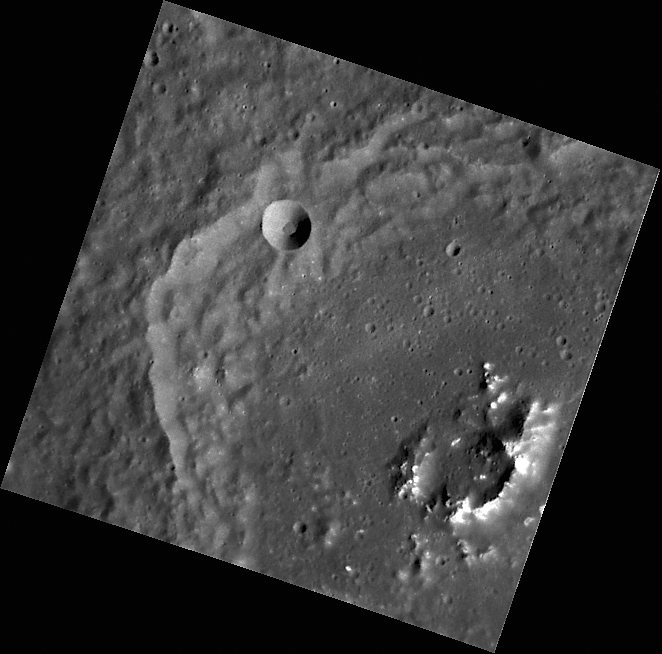

The Bright Peaks of Mickiewicz

This high-resolution image of Mickiewicz crater was taken with MESSENGER’s Narrow Angle Camera (NAC). The brightness of the peaks at the crater’s center results from the illumination conditions (sunlight on the steep slopes), from down-slope movement of eroded material that continually exposes fresh rock, and likely from the composition of the peaks as well.

This image was acquired as part of MDIS’s high-resolution surface morphology base map. The surface morphology base map will cover more than 90% of Mercury’s surface with an average resolution of 250 meters/pixel (0.16 miles/pixel or 820 feet/pixel). Images acquired for the surface morphology base map typically have off-vertical Sun angles (i.e., high incidence angles) and visible shadows so as to reveal clearly the topographic form of geologic features.

On March 17, 2011 (March 18, 2011, UTC), MESSENGER became the first spacecraft ever to orbit the planet Mercury. The mission is currently in its commissioning phase, during which spacecraft and instrument performance are verified through a series of specially designed checkout activities. In the course of the one-year primary mission, the spacecraft’s seven scientific instruments and radio science investigation will unravel the history and evolution of the Solar System’s innermost planet. Visit the Why Mercury? section of this website to learn more about the science questions that the MESSENGER mission has set out to answer.

Date acquired: April 18, 2011
Image Mission Elapsed Time (MET): 211589334
Image ID: 145111
Instrument: Narrow Angle Camera (NAC) of the Mercury Dual Imaging System (MDIS)
Center Latitude: 23.55°
Center Longitude: 256.2° E
Resolution: 144 meters/pixel
Scale: This image is 75.6 km wide.
Incidence Angle: 54.6°
Emission Angle: 12.8°
Phase Angle: 41.8°

These images are from MESSENGER, a NASA Discovery mission to conduct the first orbital study of the innermost planet, Mercury. For information regarding the use of images, see the MESSENGER image use policy.

Credit: NASA/Johns Hopkins University Applied Physics Laboratory/Carnegie Institution of Washington